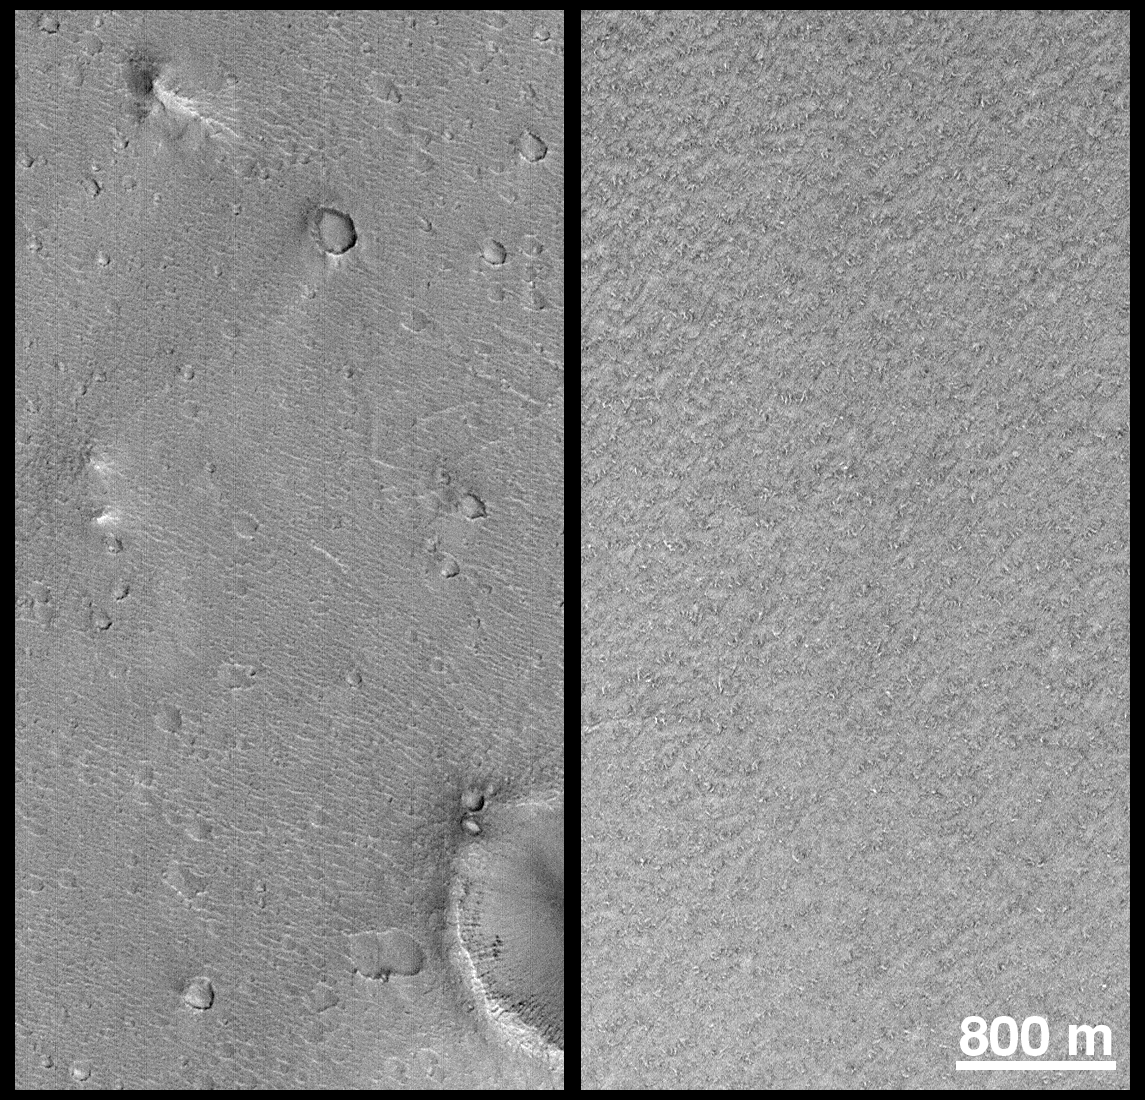

Mars Polar Lander and Mars Pathfinder Sites Compared

This figure shows a comparison at the same scale (about 5 meters–16 feet–per pixel) of the 1997 Mars Pathfinder landing site (left) and a representative portion within the primary landing ellipse designated for the Mars Polar Lander (right). Familiar landmarks at the Mars Pathfinder site include the “Twin Peaks” (center left), “North Peak” (top), and “Big Crater” (lower right). The south polar layered deposits are generally devoid of the large craters and hills seen at the Pathfinder site. The “wavey” texture at the Pathfinder site (the result of the movement of sediment by the large flood that swept through that location billions of years ago) is replaced at the proposed Mars Polar Lander site by a random arrangement of very low ridges and grooves that suggest the surface has been exposed to erosion by ablation of ices. When the picture on the right was taken, the surface was still mostly covered by winter-time carbon dioxide frost. However, as the sun rises higher, the carbon dioxide frost sublimes (goes directly from solid to vapor), creating the dark spots that are just barely visible in this image. Illumination is from the lower right in both pictures.

Malin Space Science Systems and the California Institute of Technology built the MOC using spare hardware from the Mars Observer mission. MSSS operates the camera from its facilities in San Diego, CA. The Jet Propulsion Laboratory’s Mars Surveyor Operations Project operates the Mars Global Surveyor spacecraft with its industrial partner, Lockheed Martin Astronautics, from facilities in Pasadena, CA and Denver, CO.

Credit: NASA/JPL/MSSS